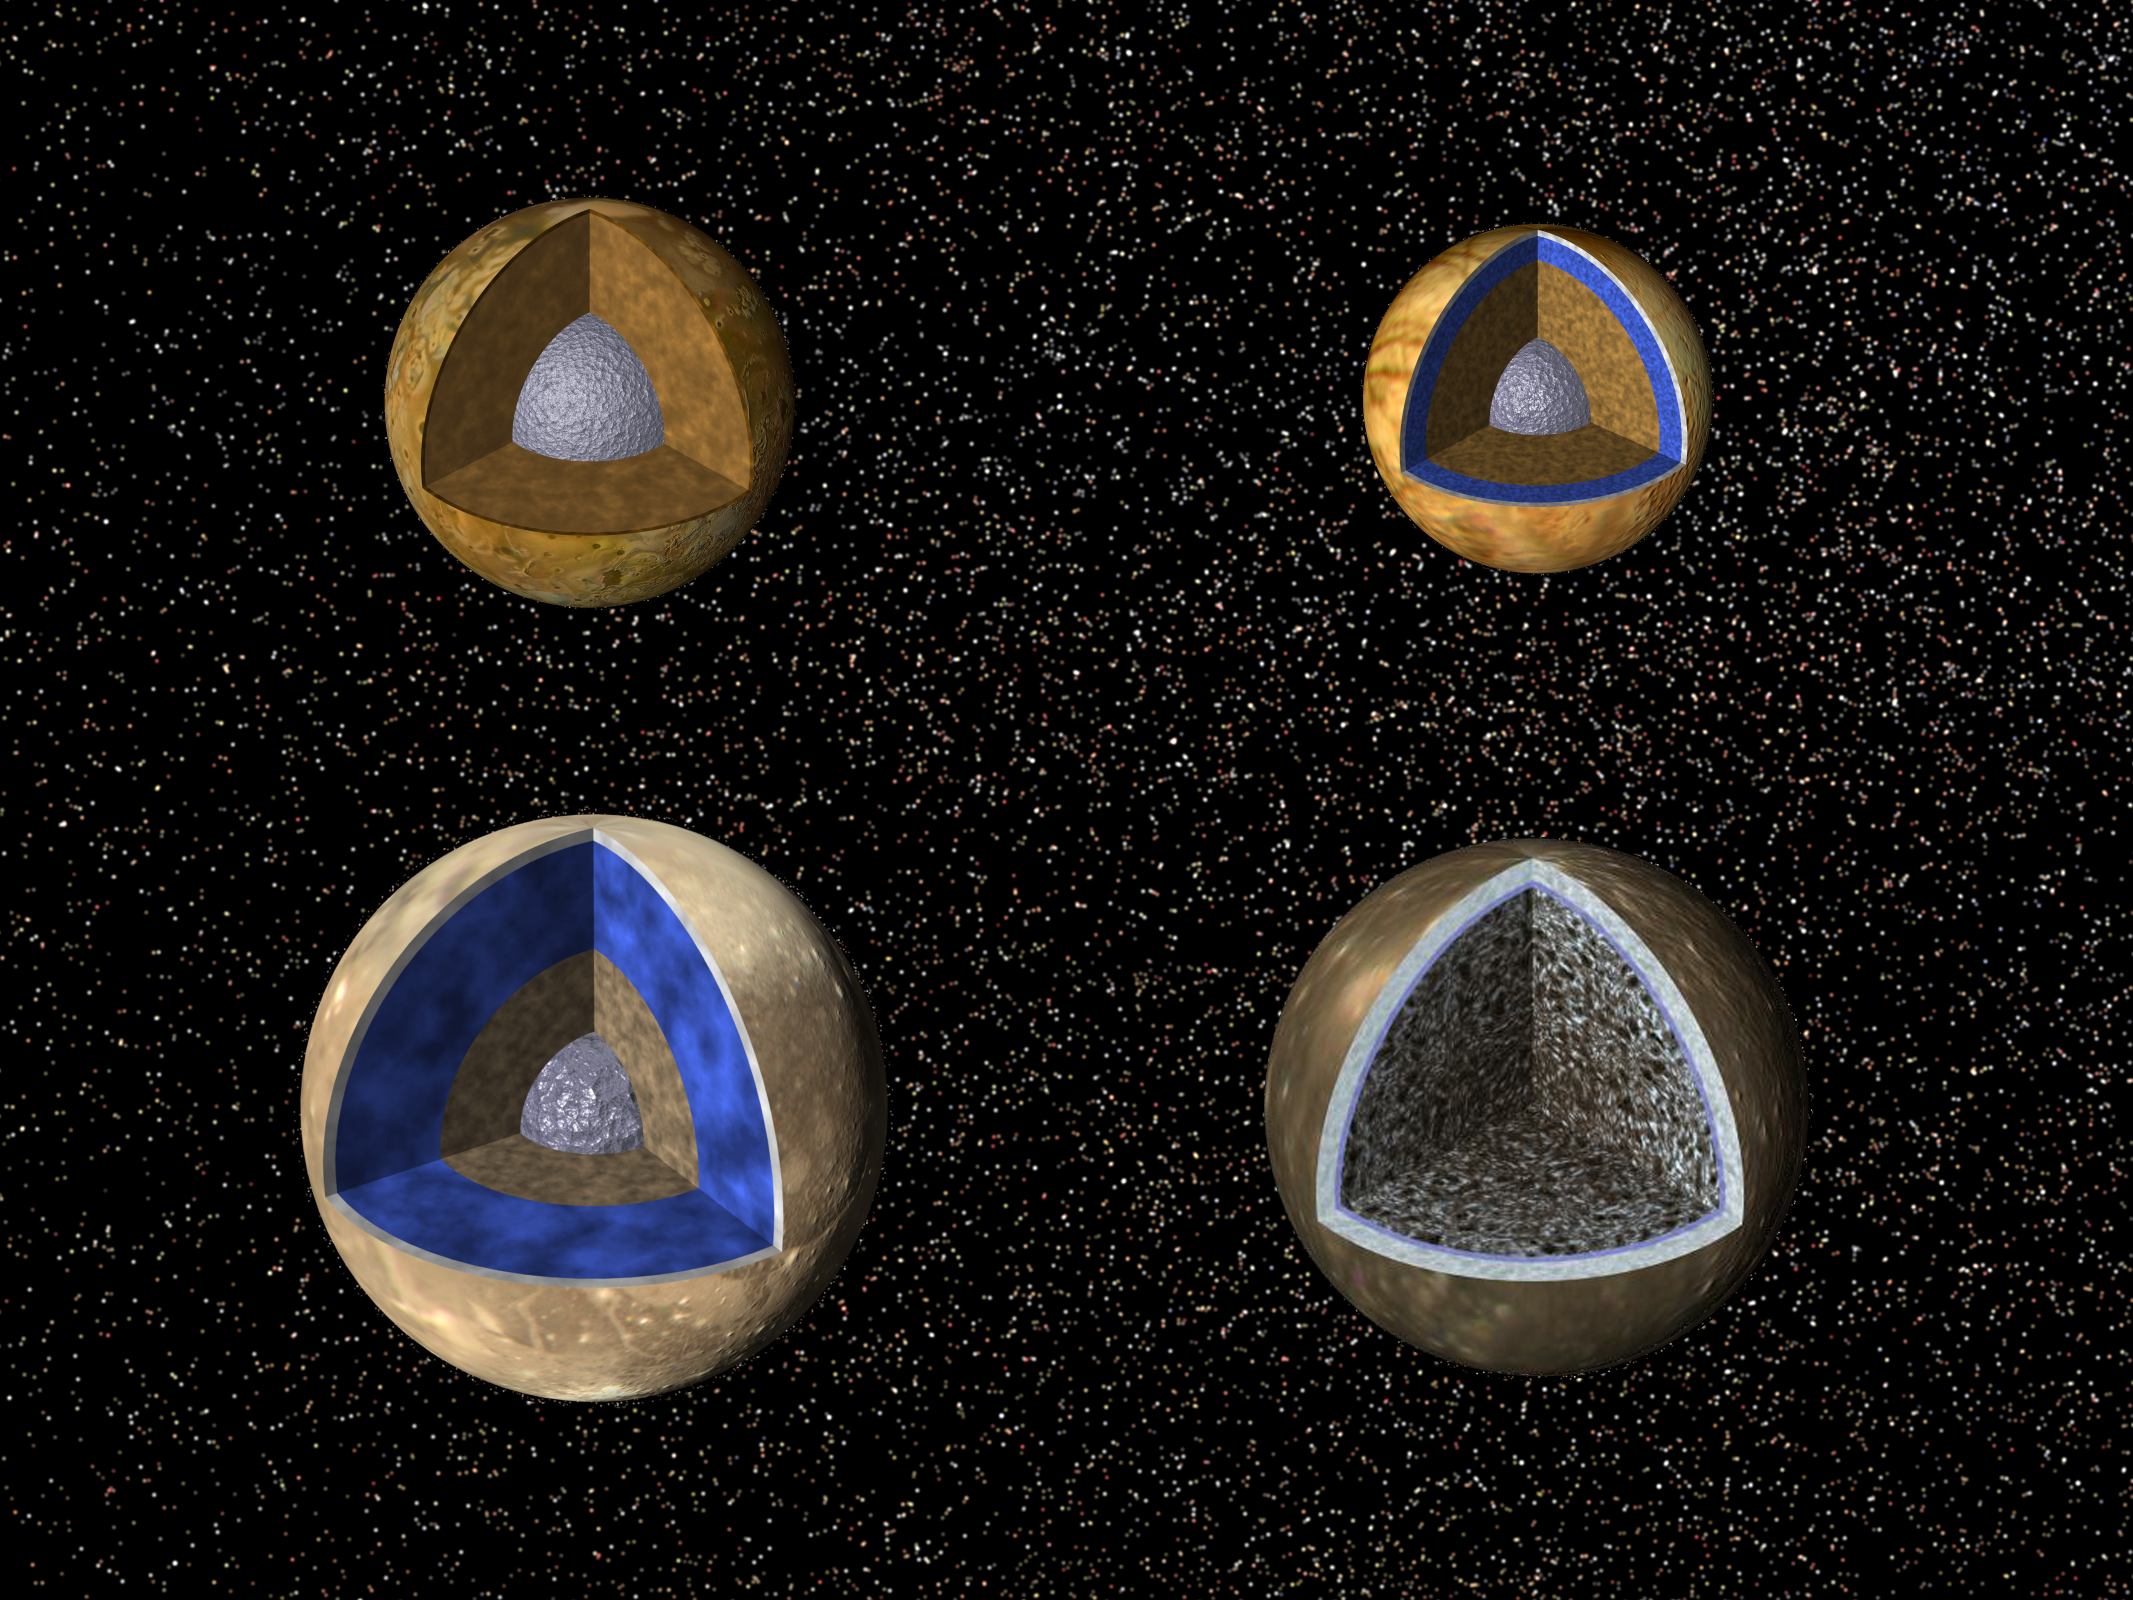

Possible Internal Structures of the Galilean Satellites

Cutaway views of the possible internal structures of the Galilean satellites. Ganymede is at the lower left, Callisto at the lower right, Io on the upper left, and Europa on the upper right. The surfaces of the satellites are mosaics of images obtained in 1979 by NASA’s Voyager spacecraft, and the interior characteristics are inferred from gravity field and magnetic field measurements by NASA’s Galileo spacecraft. The satellites are shown according to their actual relative sizes. Ganymede’s radius is 2634 kilometers (km); Callisto’s is slightly smaller at 2403 km; Io’s radius is 1821 km, similar to the 1738 km radius of our Moon; Europa’s radius is 1565 km, not too much smaller than our Moon’s radius. With the exception of Callisto, all the satellites have metallic (iron, nickel) cores (shown in gray) drawn to the correct relative size. Again, with the exception of Callisto, all the cores are surrounded by rock (shown in brown) shells. Io’s rock or silicate shell extends to the surface, while the rock layers of Ganymede and Europa (drawn to correct relative scale) are in turn surrounded by shells of water in ice or liquid form (shown in blue and white and drawn to the correct relative scale). Callisto is shown as a relatively uniform mixture of comparable amounts of ice and rock. Recent data, however, suggests a more complex core as shown here (bottom right). The surface layers of Ganymede and Callisto are shown as white to indicate that they may differ from the underlying ice/rock layers in a variety of ways including, for example, the percentage of rock they contain. The white surface layer on Europa could have similar significance, although it could also suggest an ice layer overlying a liquid water ocean. Galileo images of Europa suggest that a liquid water ocean might now underlie a surface ice layer several to ten kilometers thick; however, this evidence is also consistent with the existence of a liquid water ocean in the past. It is not certain if there is a liquid water ocean on Europa at present.

The Jet Propulsion Laboratory, Pasadena, CA manages the Galileo mission for NASA’s Office of Space Science, Washington, DC. JPL is an operating division of California Institute of Technology (Caltech).

This image and other images and data received from Galileo are posted on the World Wide Web, on the Galileo mission home page at URL http://www.jpl.nasa.gov/ galileo.

Credit: NASA/JPL